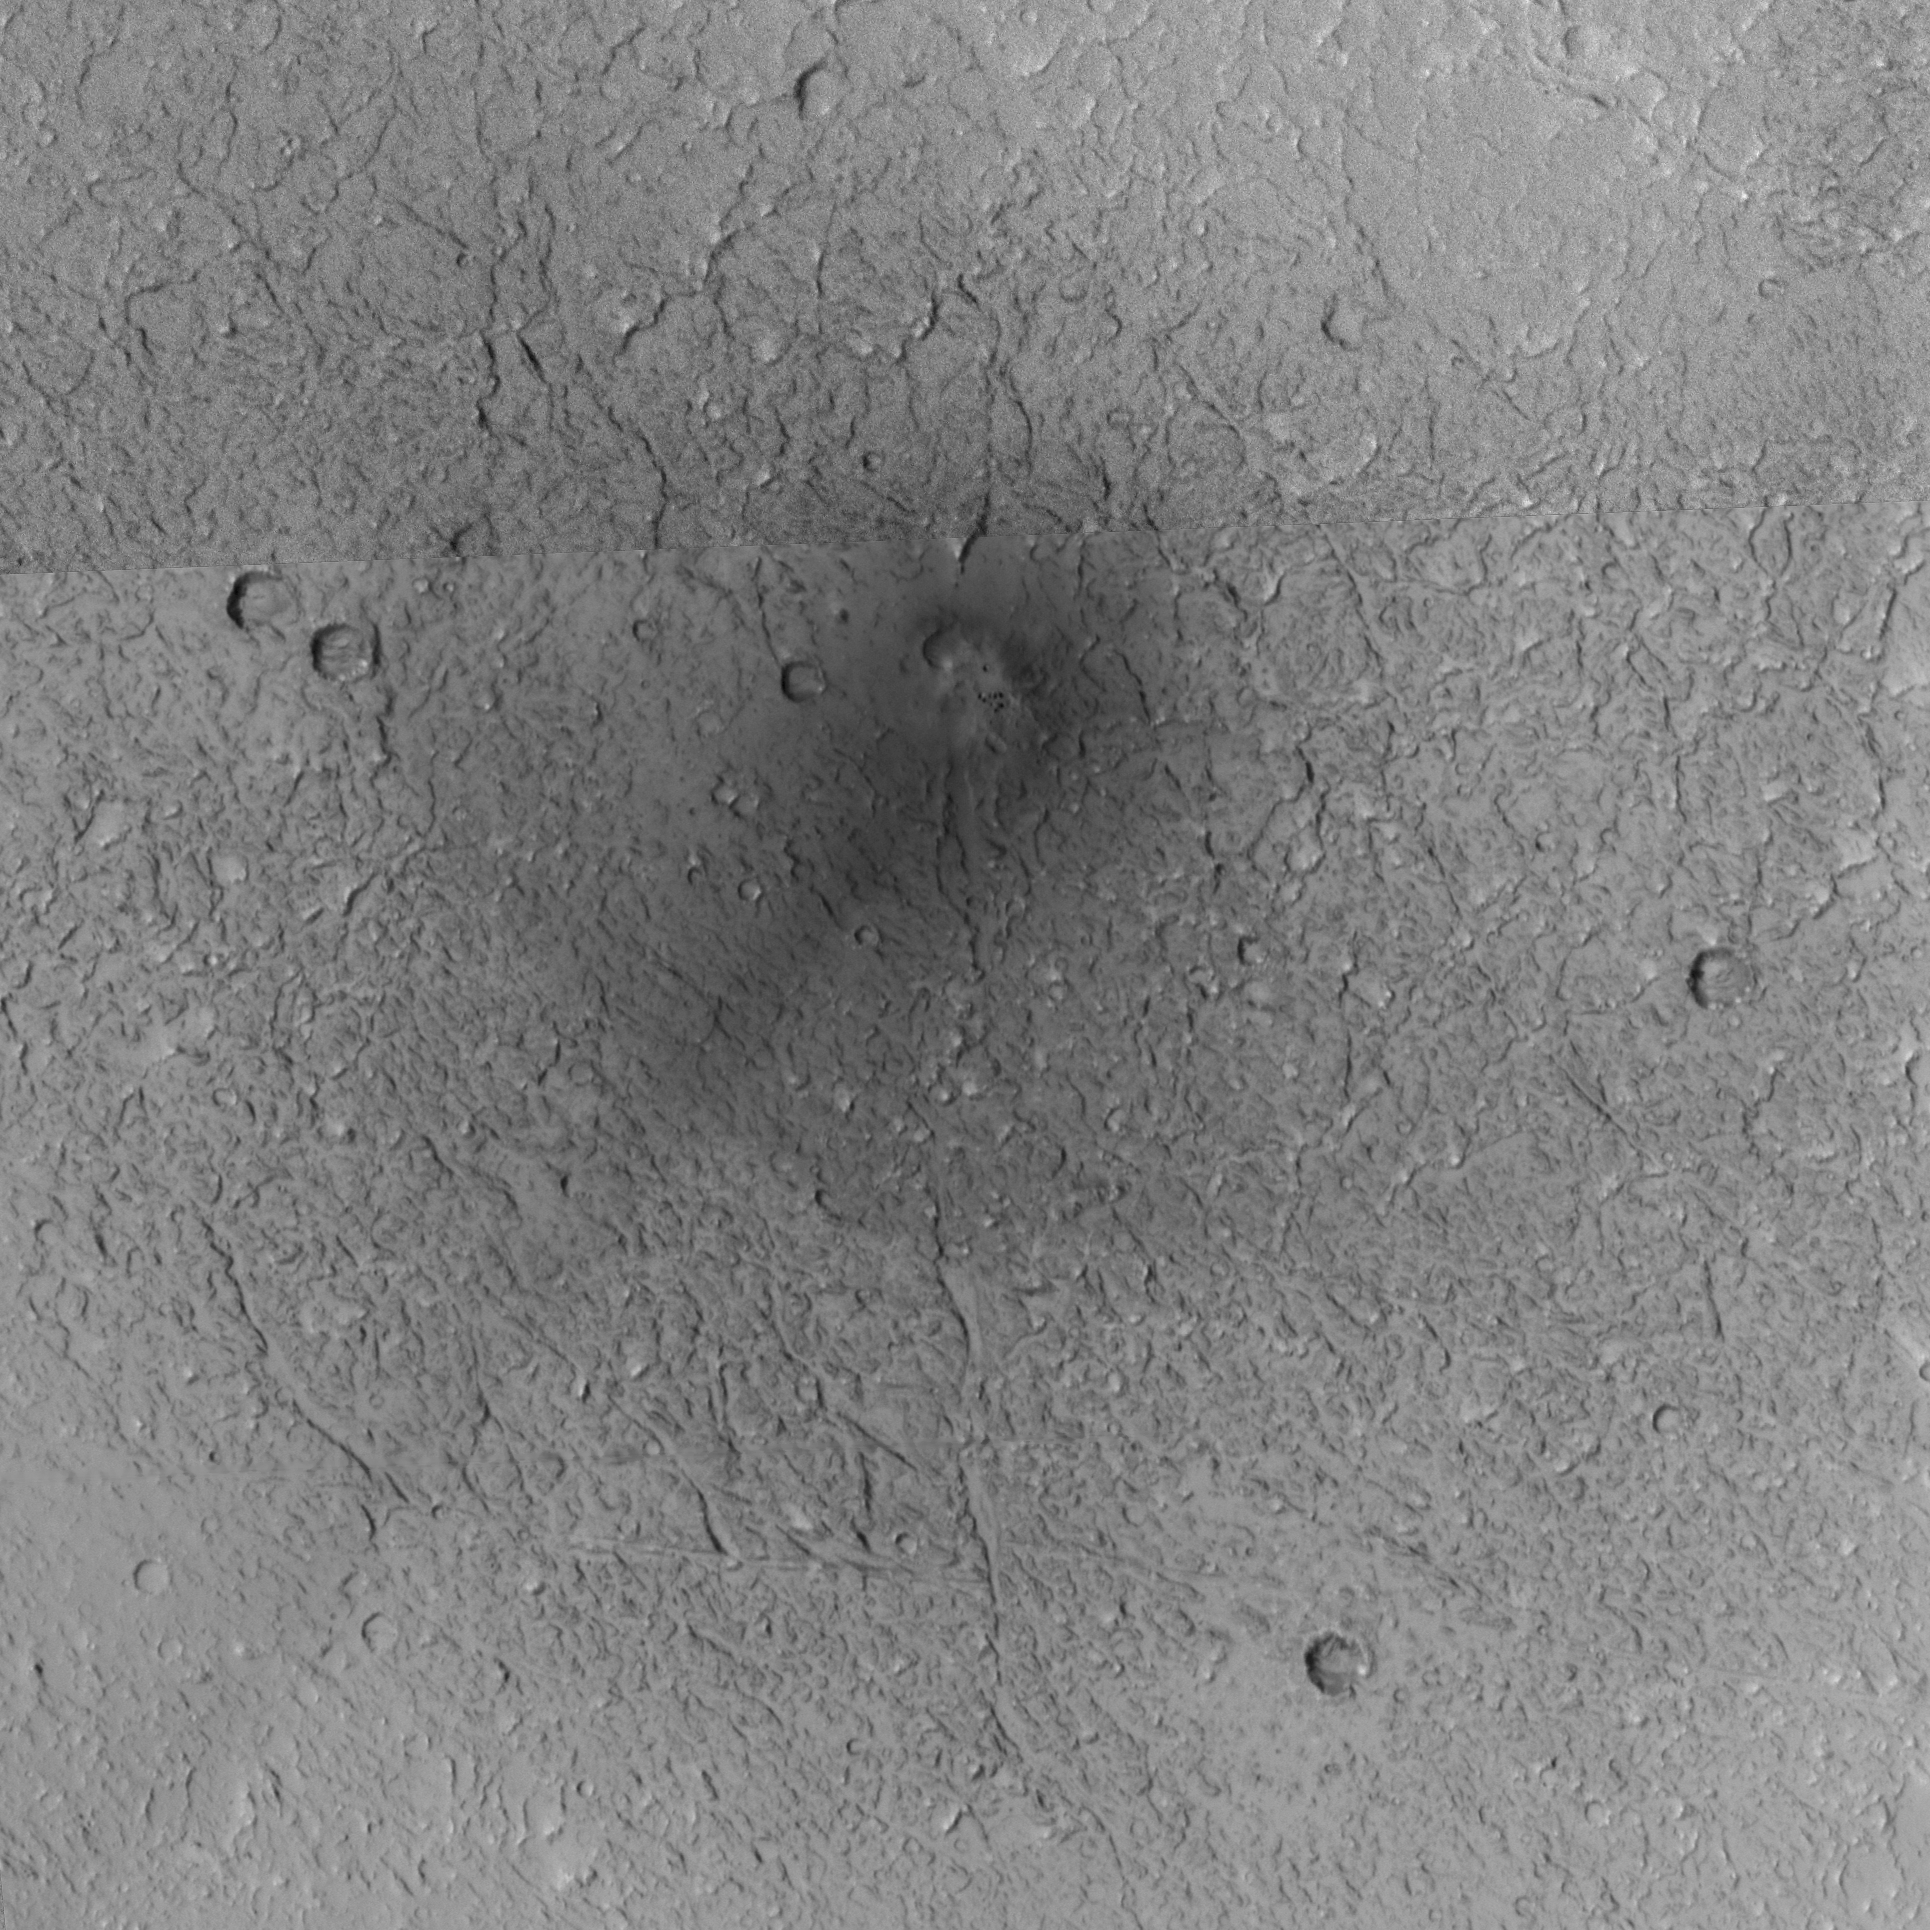

New Craters

The Mars Global Surveyor’s Mars Orbiter Camera has found that meteorites are hitting the Martian surface and forming new craters all the time. If you were living on Mars, chances are that within 10 or 20 years, an impact would occur close enough to where you live that you’d notice it — perhaps you’d hear the impact and it would startle you out of your seat.

A year ago, it had not occurred to the camera team that they could find places on Mars where meteorites had impacted the surface during the course of the mission. Such craters, if they were forming at all, would be a few meters to a few tens of meters across; much too small to notice (or so they thought) in the wide-angle camera coverage. But, on Jan. 9, 2006, they began to realize that not only could we find such craters, we might also be able to characterize the present-day impact cratering rate on Mars. Surveying for fresh craters formed during the mission would provide the first direct observation — for any body in the solar system, including Earth and its Moon — of the present-day cratering rate. This in turn can help test models used all the time by members of the scientific community to estimate the age of features on planetary surfaces.

The first fresh impact site, shown on this page, was first noticed on Jan. 9, 2006, in an image acquired three days earlier. The image was acquired by the wide-angle camera at its highest possible spatial resolution, about 240 meters (262 yards) per pixel. To the northwest of the area imaged by the narrow-angle camera, the red, wide-angle context frame showed a dark spot. This spot was not present in any previous image acquired by any spacecraft, from Mariner 9 (which arrived in 1971) on down through Mars Express (which arrived in 2003).

Figure A: The first figure shows two red, wide-angle camera context images. The first was taken on June 9, 2001, several years before the impact occurred. The second is the “discovery” image, acquired on January 6, 2006. In both cases, a white box indicates the location of the Mars Orbiter Camera narrow-angle image for which the context image was obtained. For scale, the white boxes are 3 kilometers (1.9 miles) wide.

Figure B: In this image, North is up in this map-projected view. The single, broad dark streak that emanates from the impact site and points toward the southwest (lower left) may indicate either the direction that the meteor came from, or its opposite. If it represents the direction that the impactor came from, then the streak results from disruption of dust on the Martian surface as the object came in. If the opposite, then it represents the direction that material was blasted from the impact site, away from the direction that the meteor came. In either case, the impactor came in at a somewhat oblique angle, and broke up just before hitting the ground, because it formed multiple small craters. The 300-meter scale bar represents 328 yards.

The Mars Global Surveyor mission is managed for NASA’s Office of Space Science, Washington, by NASA’s Jet Propulsion Laboratory, Pasadena, Calif., a division of the California Institute of Technology, also in Pasadena. Lockheed Martin Space Systems, Denver, developed and operates the spacecraft. Malin Space Science Systems, San Diego, Calif., built and operates the Mars Orbiter Camera.

Credit: NASA/JPL/Malin Space Science Systems